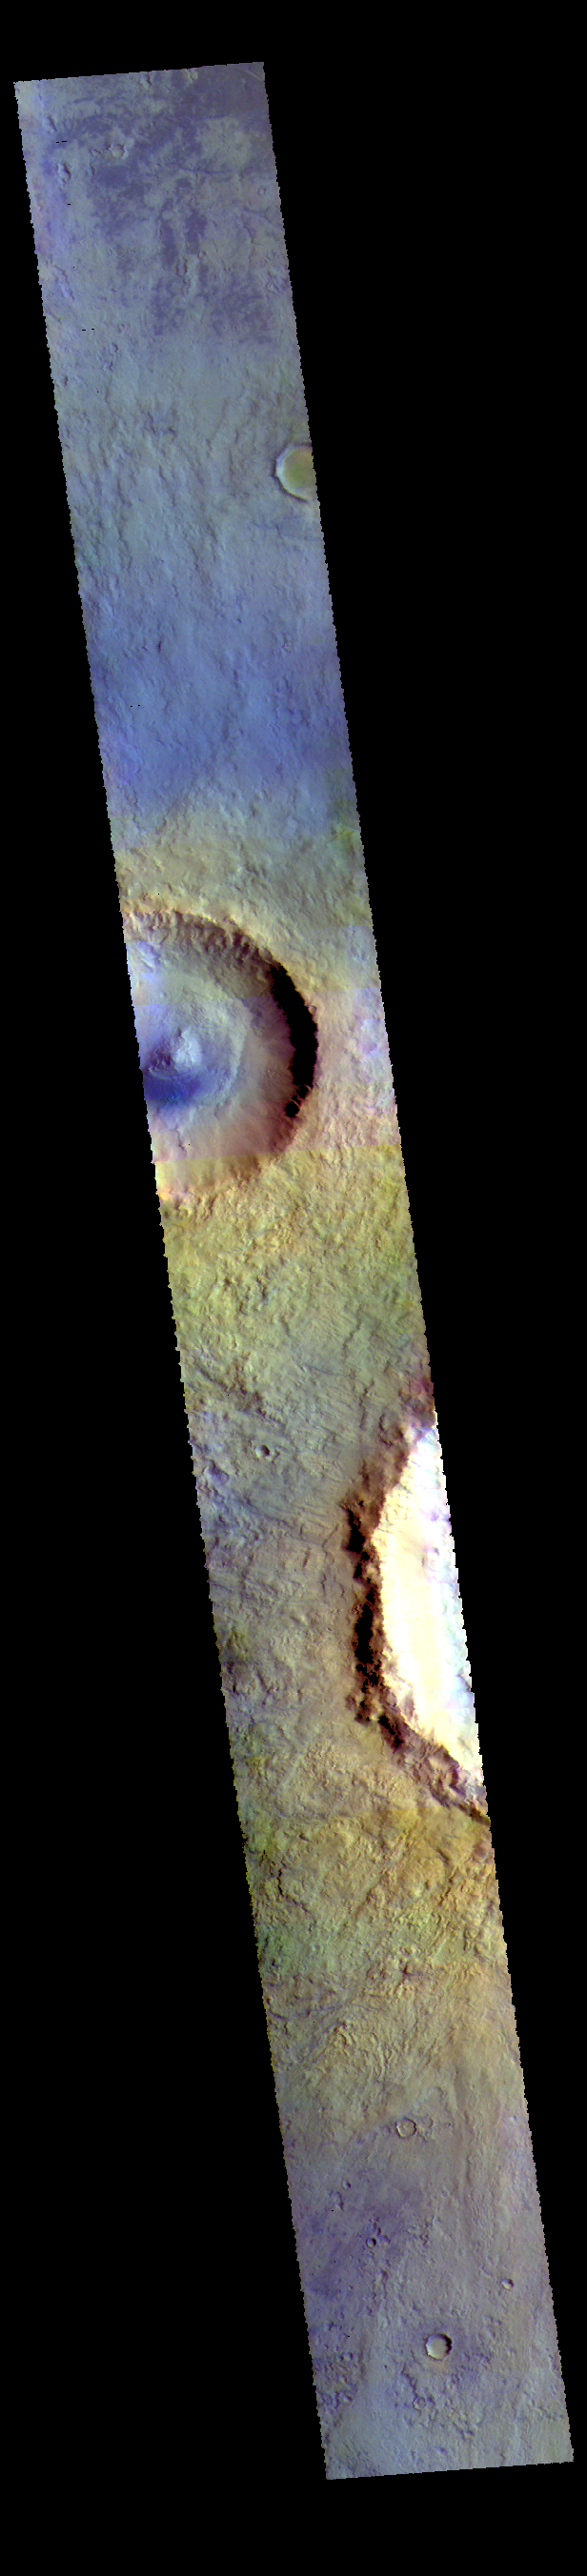

Acidalia Planitia – False Color

This VIS image is located in central Acidalia Planitia. The crater just off the edge at the bottom part of the image is Bonestell Crater. The crater towards the top of the image is unnamed. Blue tones in false color images indicated basaltic sand.

The THEMIS VIS camera contains 5 filters. The data from different filters can be combined in multiple ways to create a false color image. These false color images may reveal subtle variations of the surface not easily identified in a single band image.

Credit: NASA/JPL-Caltech/ASU